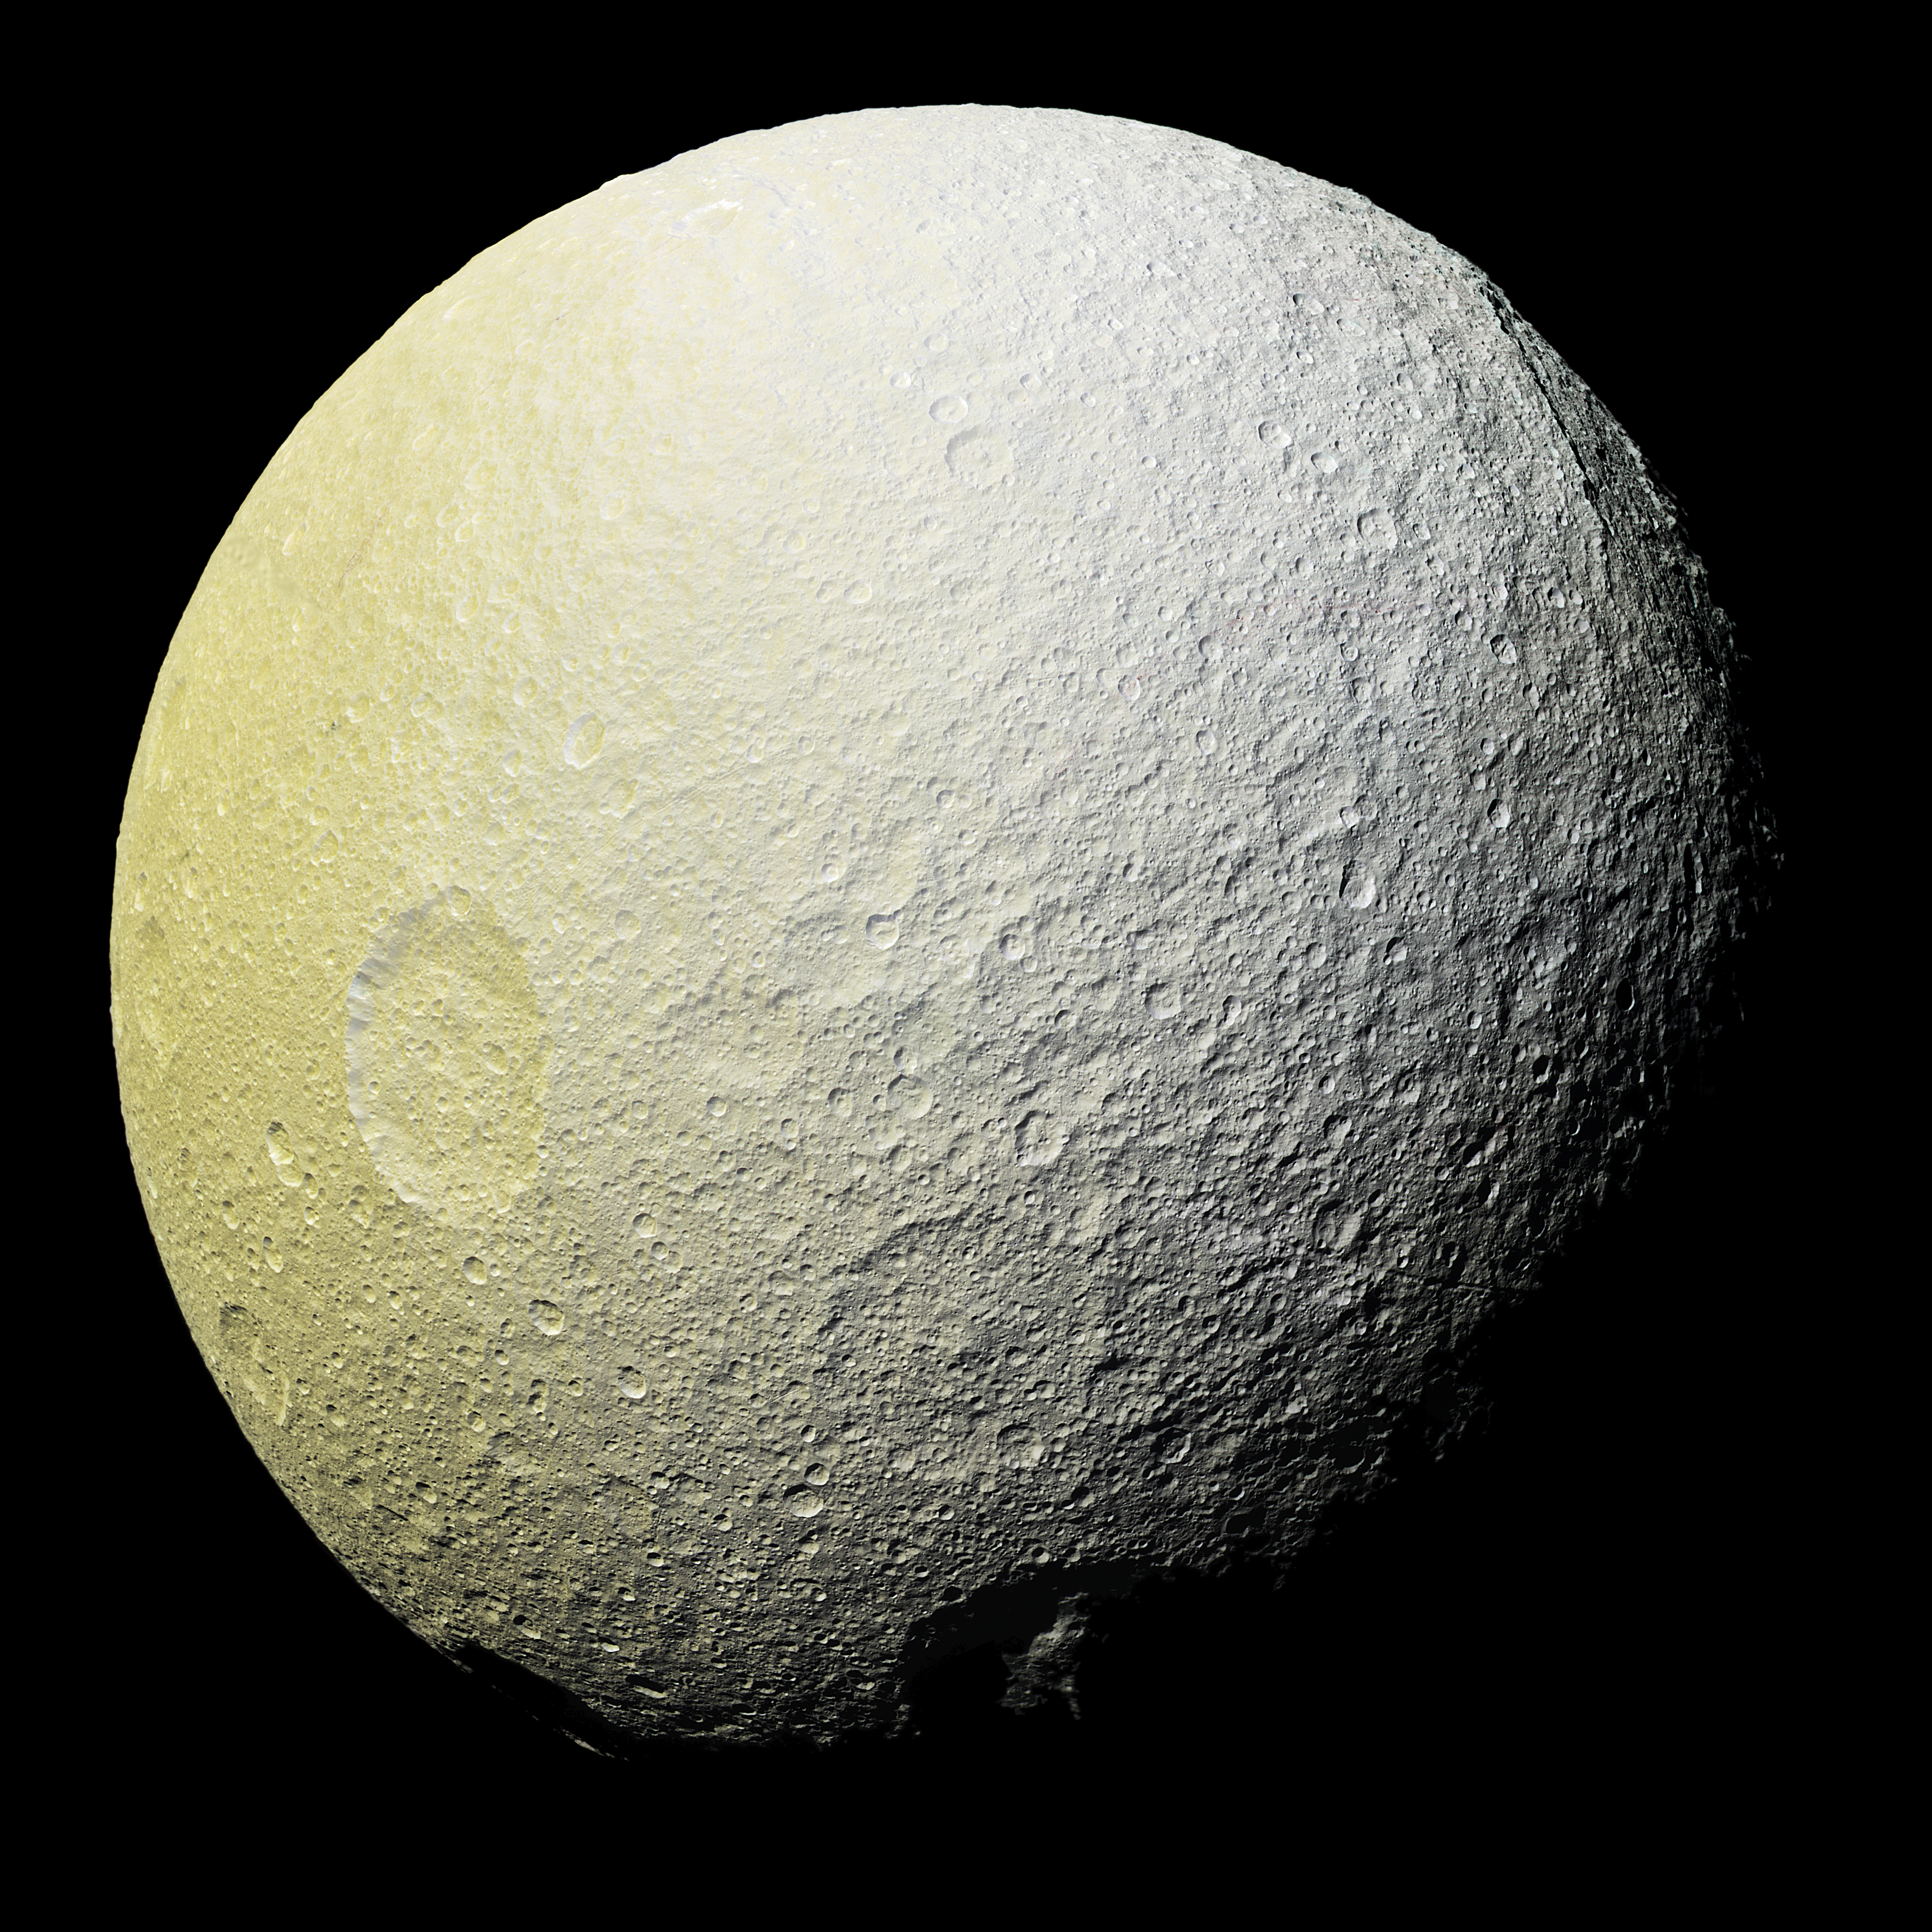

The Colors of Tethys I

This enhanced-color mosaic of Saturn’s icy moon Tethys shows a range of features on the moon’s trailing hemisphere. Tethys is tidally locked to Saturn, so the trailing hemisphere is the side of the moon that always faces opposite its direction of motion as it orbits the planet.

Images taken using clear, green, infrared and ultraviolet spectral filters were combined to create the view, which highlights subtle color differences across Tethys’ surface at wavelengths not visible to human eyes. The moon’s surface is fairly uniform in natural color.

The color of the surface changes conspicuously across the disk, from yellowish hues to nearly white. These broad color changes are affected by a number of external processes. First, Saturn’s diffuse E-ring preferentially bombards Tethys’ leading hemisphere, toward the right side of this image, with ice bright ice grains. At the same time, charged particles from Saturn’s radiation belt bombard the surface on the trailing side, causing color changes due to chemical alteration of the materials there. The albedo — a measure of the surface’s reflectivity — drops by 10 to 15 percent from the moon’s leading side to the trailing side. Similar global color patterns exist on other Saturnian moons.

On a much smaller scale, enigmatic, arc-shaped, reddish streaks also are faintly visible across the heavily-cratered surface, particularly if one enhances color saturation in the image (see PIA19637 for a close-up view of these features). The origin of this localized color contrast is not yet understood.

Mountains on the floor of the 280 mile- (450 kilometer-) wide Odysseus impact basin are visible at upper right, around the two o’clock position.

This mosaic is an orthographic projection constructed from 52 Cassini images obtained on April 11, 2015 with the Cassini spacecraft narrow-angle camera. Resolution is about 1,000 feet (300 meters) per pixel. The images were obtained at a distance of approximately 33,000 miles (53,000 kilometers) from Tethys.

This view is similar to PIA19638, but shows terrain slightly farther to the east and north.

The Cassini mission is a cooperative project of NASA, ESA (the European Space Agency) and the Italian Space Agency. The Jet Propulsion Laboratory, a division of the California Institute of Technology in Pasadena, manages the mission for NASA’s Science Mission Directorate, Washington. The Cassini orbiter and its two onboard cameras were designed, developed and assembled at JPL. The imaging operations center is based at the Space Science Institute in Boulder, Colorado.

Credit: NASA/JPL-Caltech/Space Science Institute